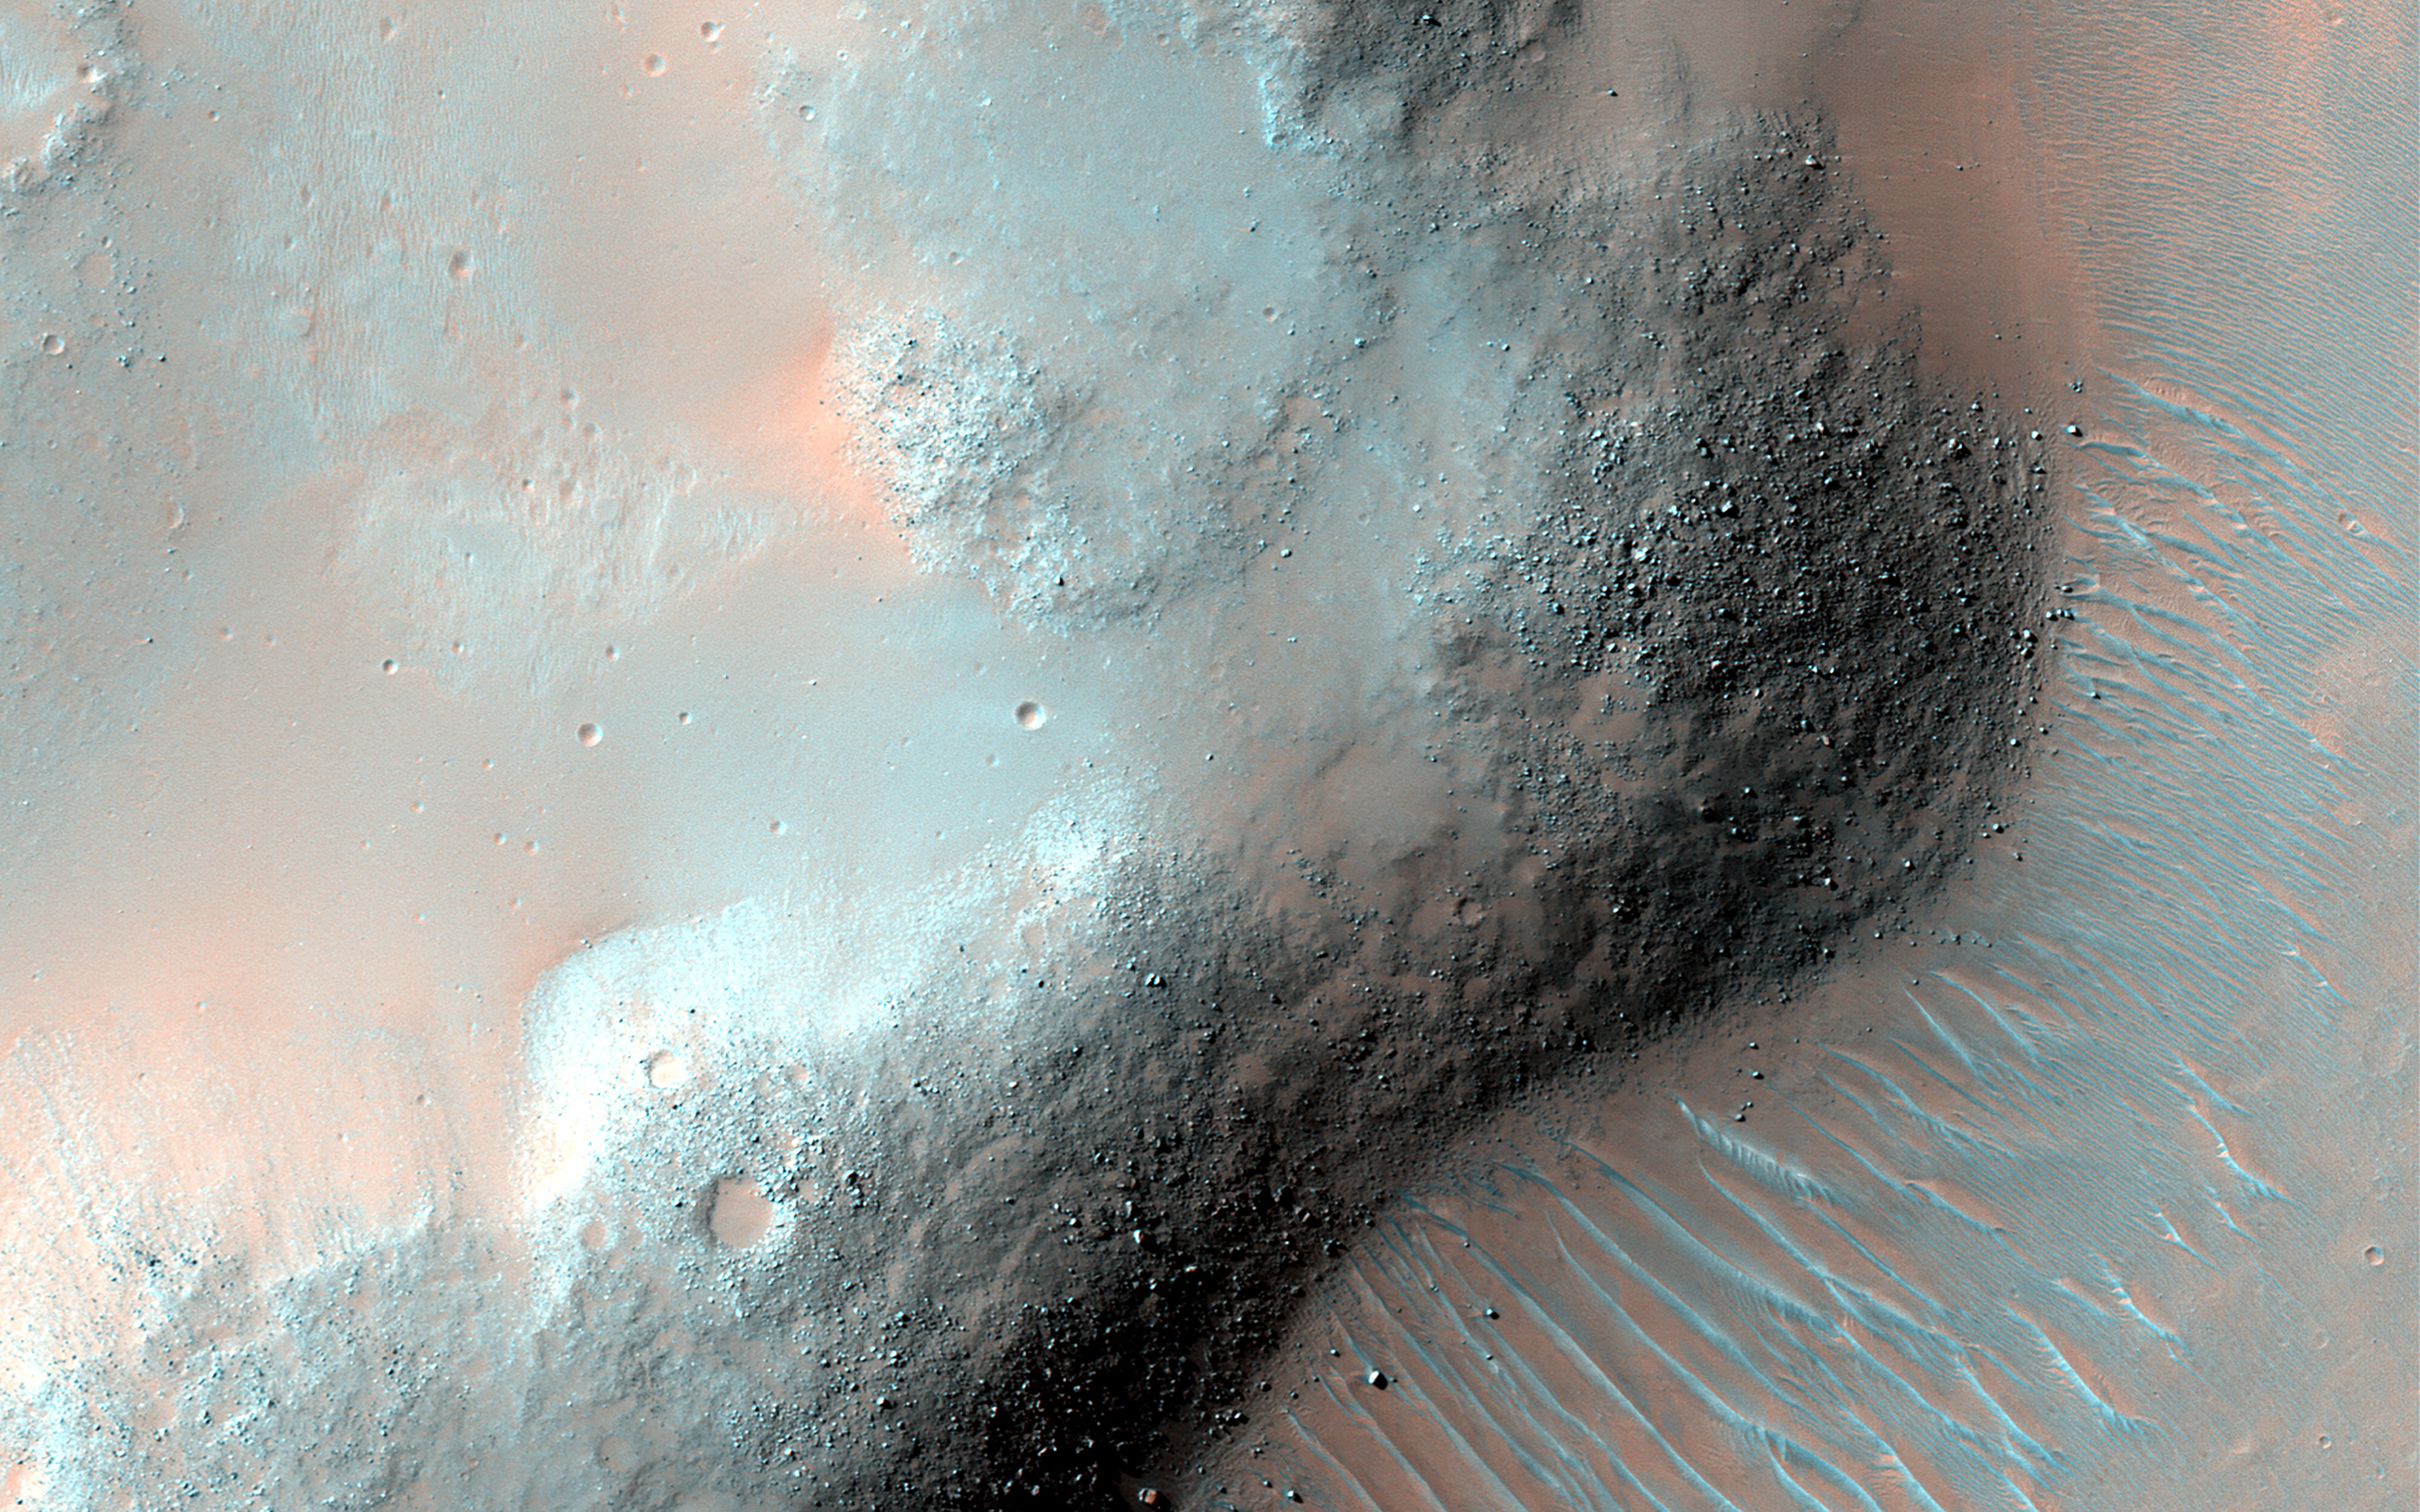

The Wrinkled Surface of Mars

The surface of Mars has been pulled apart in places and smashed together in other places. This image shows a ridge that formed when the ground was pushed together, forming a wrinkle.

These “wrinkle ridges” are observed across Mars and other bodies, such as the Moon and Earth, and serve as a record of ancient forces that shaped these planetary surfaces.

The map is projected here at a scale of 50 centimeters (19.7 inches) per pixel. (The original image scale is 53.1 centimeters [20.9 inches] per pixel [with 2 x 2 binning]; objects on the order of 159 centimeters [62.6 inches] across are resolved.) North is up.

The University of Arizona, in Tucson, operates HiRISE, which was built by Ball Aerospace & Technologies Corp., in Boulder, Colorado. NASA’s Jet Propulsion Laboratory, a division of Caltech in Pasadena, California, manages the Mars Reconnaissance Orbiter Project for NASA’s Science Mission Directorate, Washington.

Credit: NASA/JPL-Caltech/University of Arizona